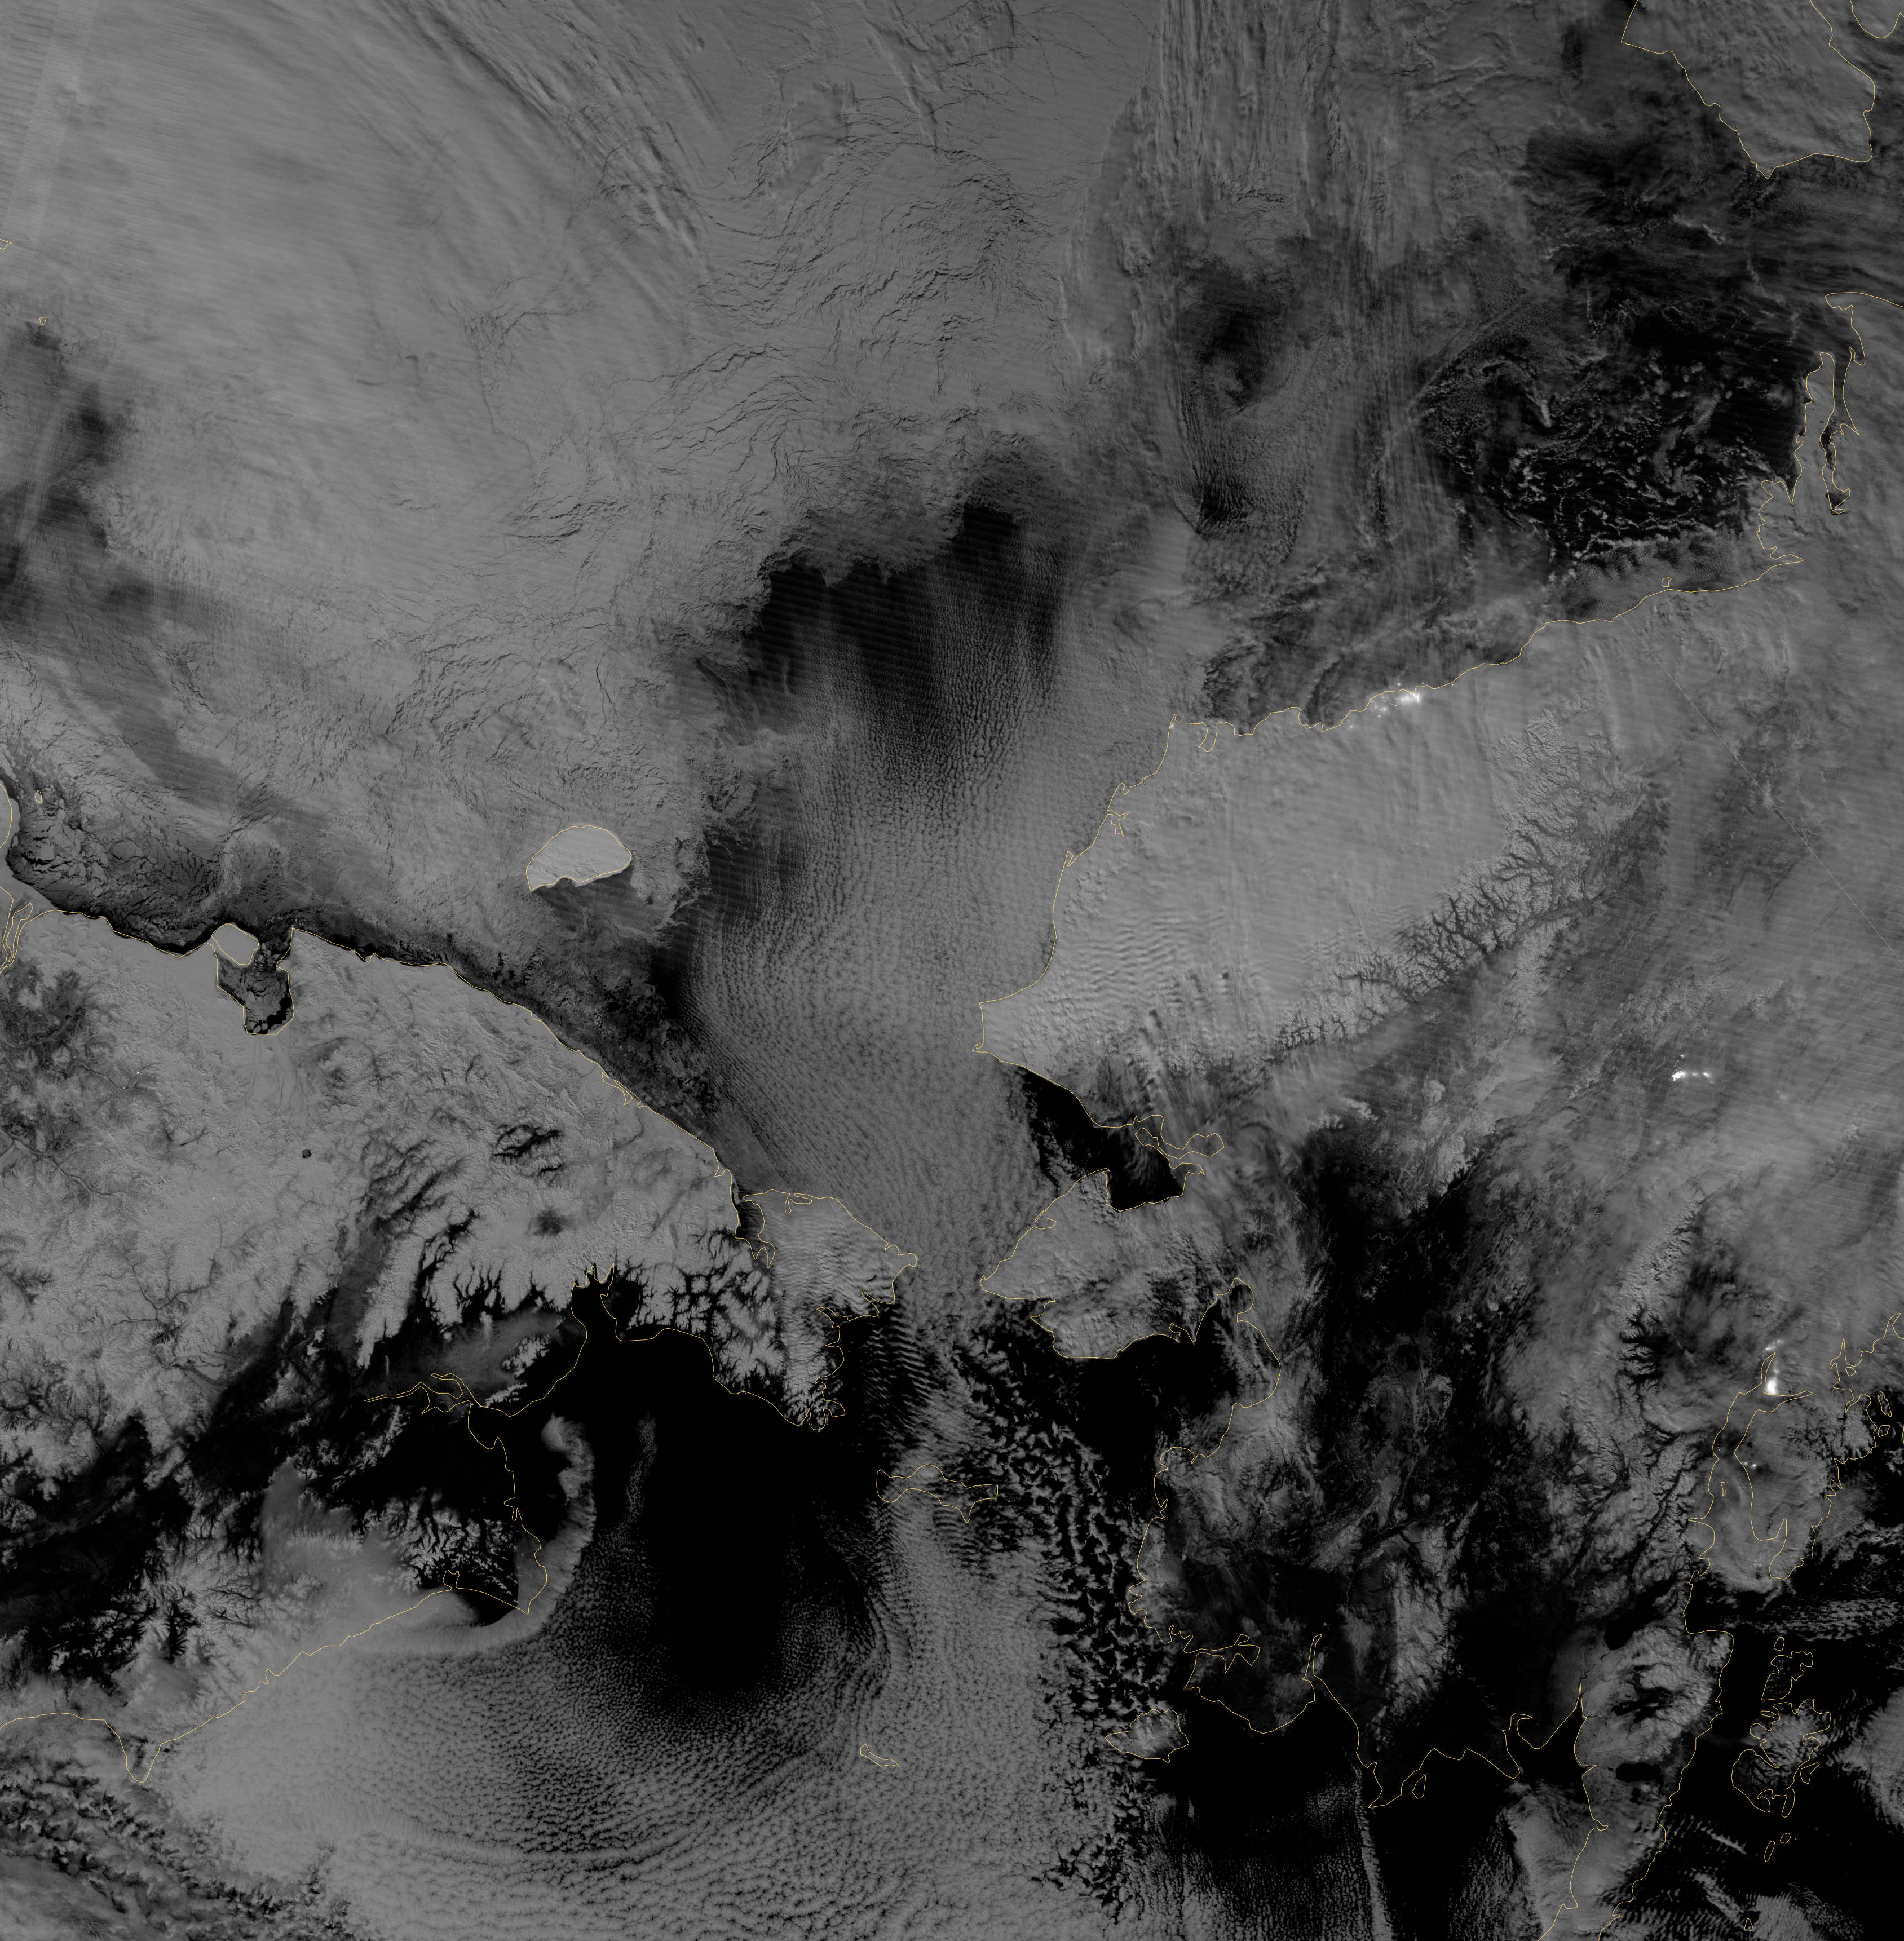

Monitoring the Arctic during Polar Darkness

Image acquired October 30, 2012 Scientists watched the Arctic with particular interest in the summer of 2012, when Arctic sea ice set a new record low. The behavior of sea ice following such a low extent also interests scientists, but as Arctic sea ice was advancing in the autumn of 2012, so was polar darkness. Fortunately, the Visible Infrared Imaging Radiometer Suite (VIIRS) on the Suomi NPP satellite can see in the dark. The VIIRS “day-night band” detects light in a range of wavelengths from green to near-infrared and uses filtering techniques to observe signals such as gas flares, auroras, wildfires, city lights, and reflected moonlight. VIIRS acquired this nighttime view of sea ice north of Russia and Alaska on October 30, 2012. The day-night band takes advantage of moonlight, airglow (the atmosphere’s self-illumination through chemical reactions), zodiacal light (sunlight scattered by interplanetary dust), and starlight from the Milky Way. By using these dim light sources, the day-night band can detect changes in clouds, snow cover, and sea ice. The VIIRS day-night band offers a unique perspective because once polar night has descended, satellite sensors relying on visible light can no longer produce photo-like images. And although passive microwave sensors can monitor sea ice through the winter, they offer much lower resolution. Steve Miller of the Cooperative Institute for Research in the Atmosphere at Colorado State University has used the day-night band to study nighttime behavior of weather systems and sees advantages in studying the polar regions. “There’s a lot of use with these measurements as we look back at a season of record ice melt in the Arctic,” Miller says. “We can observe areas where there is ice melt and reformation, where there’s clear water and ships can pass through—especially as the ‘great darkness’ approaches with winter.” Ted Scambos of the National Snow and Ice Data Center at the University of Colorado concurs. “Things start changing rapidly in the late fall: sea ice formation and snow cover extent at the highest latitudes. This lets us see rapid-growth areas in detail.” The day-night band is also useful for following weather systems, including severe storms, which can develop and strike populous areas at night as well as day. Geostationary Operational Environmental Satellites orbit the Earth’s equator. The satellites offer uninterrupted observations of North America, but high-latitude areas such as Alaska may benefit more from polar-orbiting satellites. Miller explains, “In the high latitudes, the orbits begin to overlap considerably, which gives you a lot more passes in Alaska. If you start to look at multiple passes and stitch them together, you can get a version of a poor man’s geostationary time loop of the weather.” Day-night band imagery at high latitudes has already proven useful for tracking rapid ice movement and diagnosing Gulf of Alaska circulations. The day-night band is even useful at tracking ship movement at high latitudes. NASA Earth Observatory image by Jesse Allen and Robert Simmon, using VIIRS Day-Night Band data from the Suomi National Polar-orbiting Partnership. Suomi NPP is the result of a partnership between NASA, the National Oceanic and Atmospheric Administration, and the Department of Defense.

Credit: NASA Earth Observatory Click here